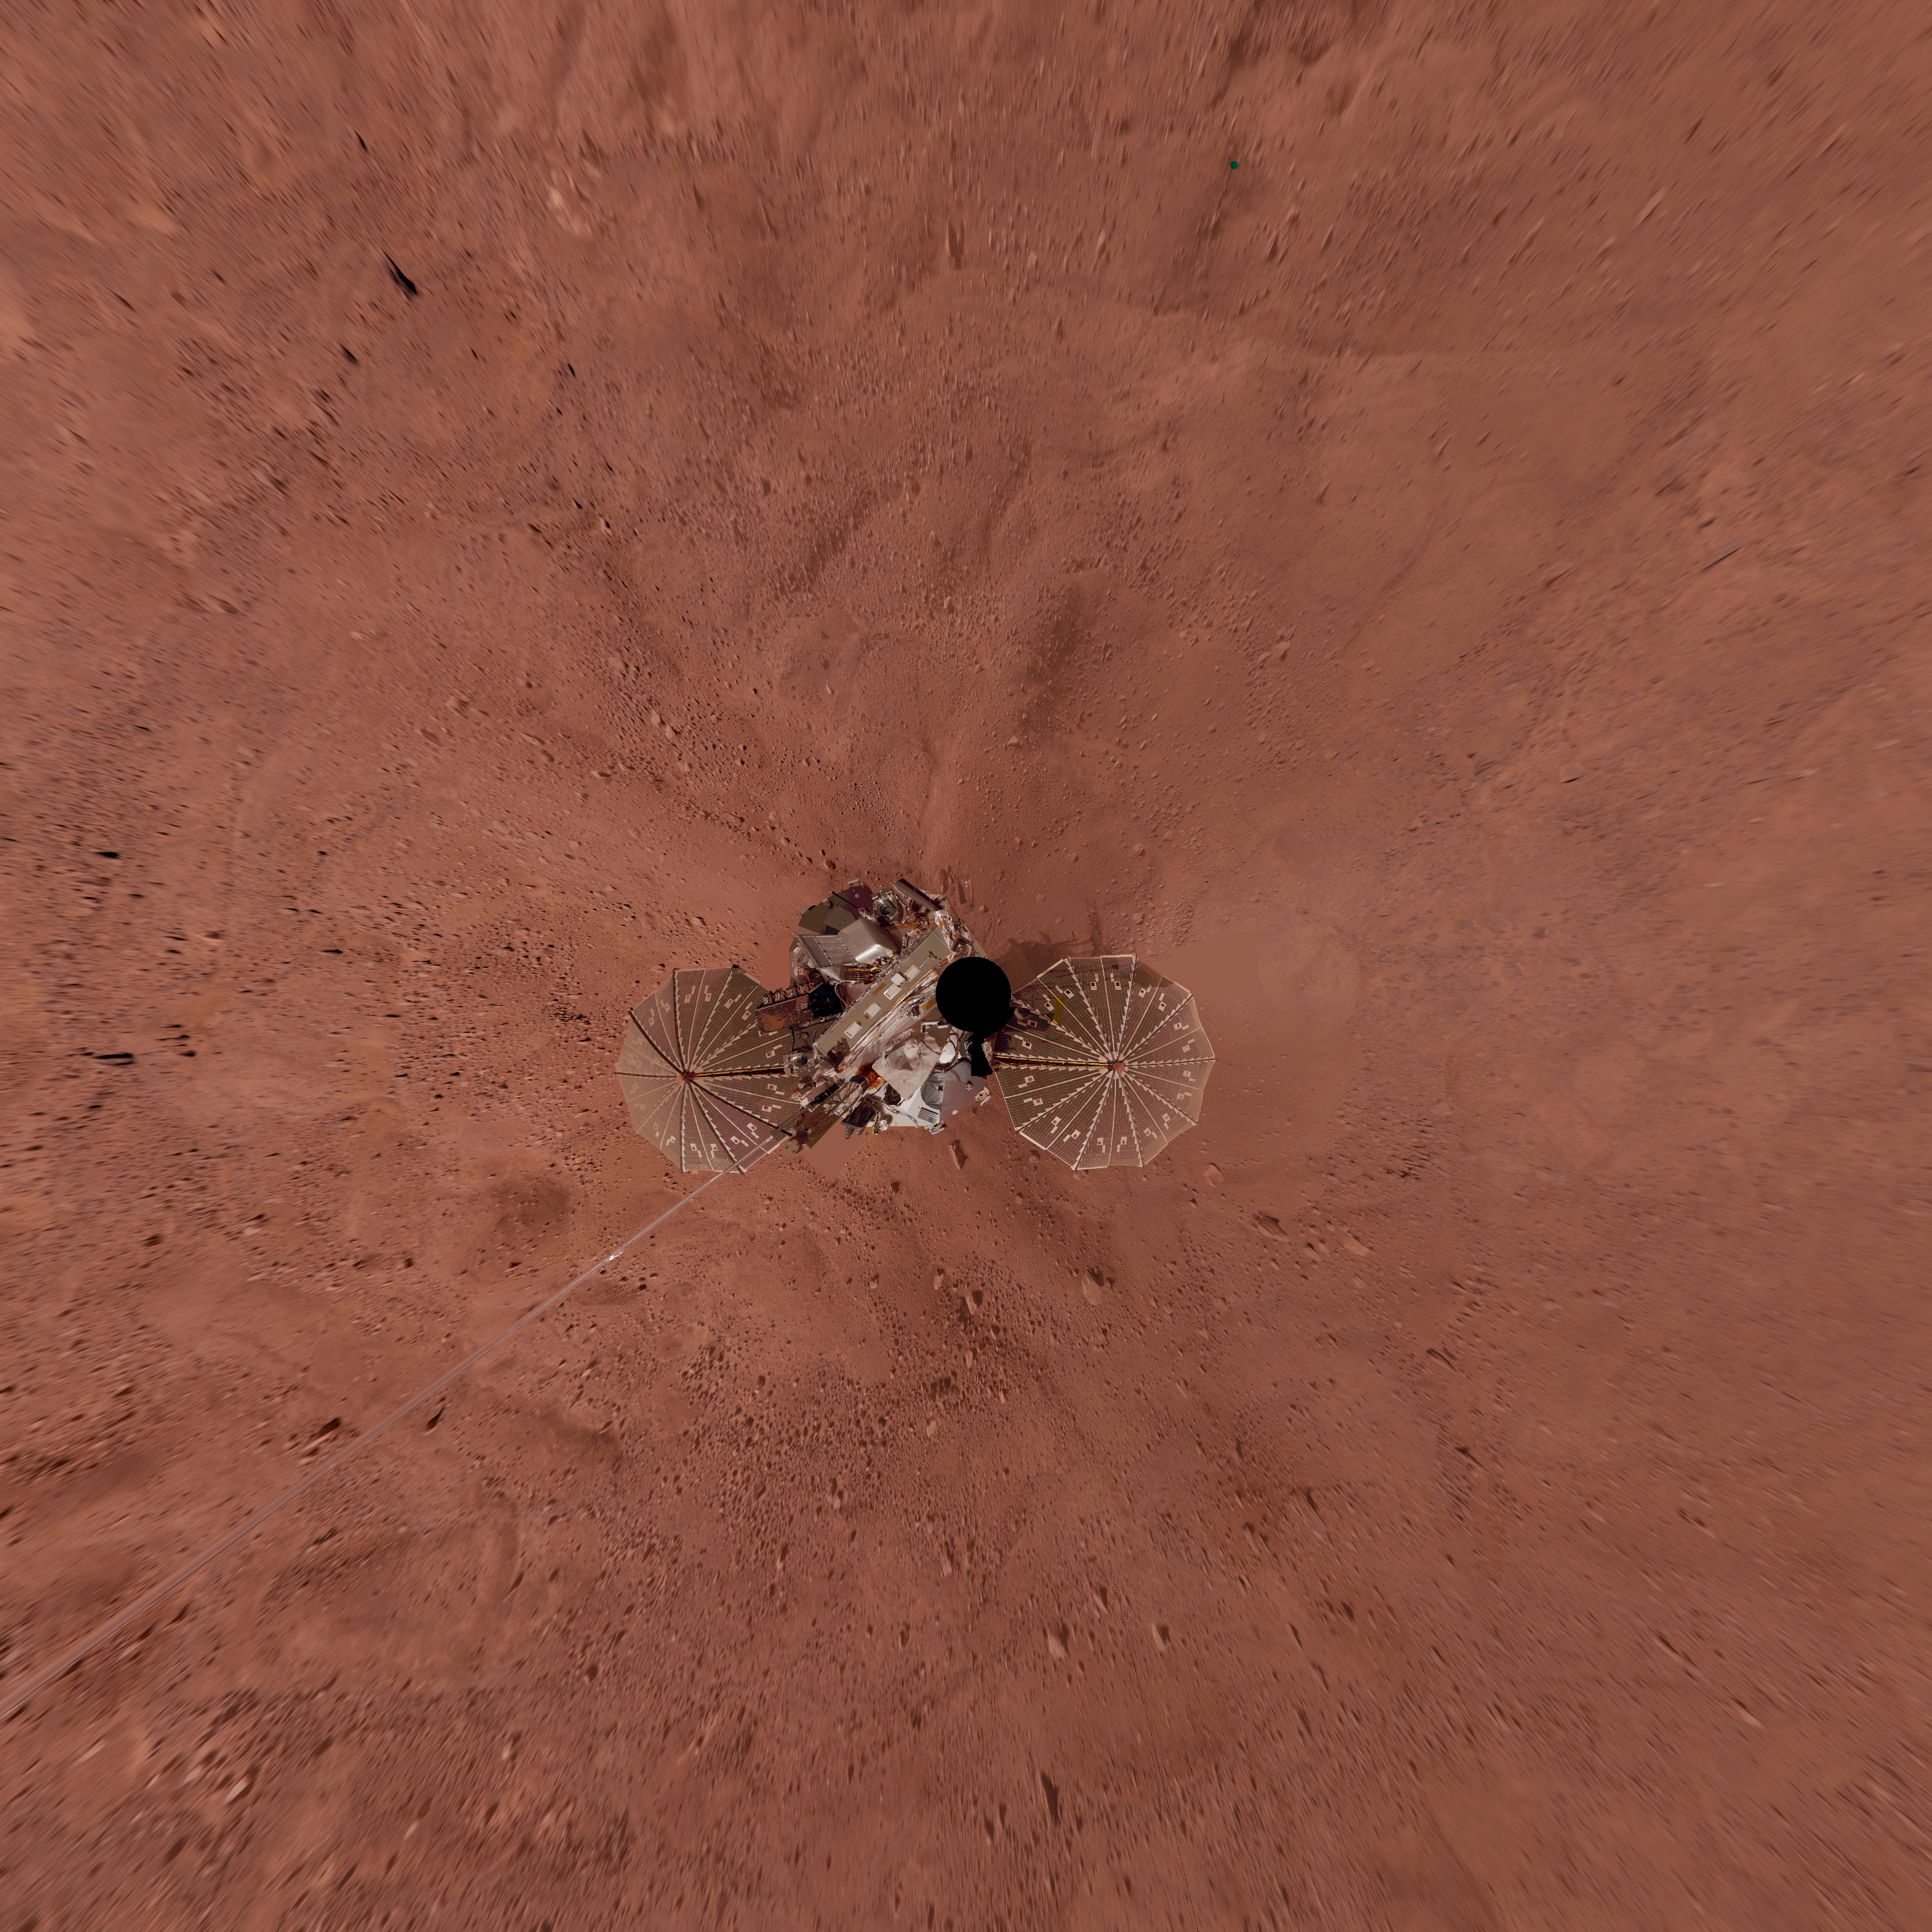

Phoenix Lander on Mars with Surrounding Terrain, Vertical Projection

This view is a vertical projection that combines more than 500 exposures taken by the Surface Stereo Imager camera on NASA’s Mars Phoenix Lander and projects them as if looking down from above.

The black circle on the spacecraft is where the camera itself is mounted on the lander, out of view in images taken by the camera. North is toward the top of the image. The height of the lander’s meteorology mast, extending toward the southwest, appears exaggerated because that mast is taller than the camera mast.

This view in approximately true color covers an area about 30 meters by 30 meters (about 100 feet by 100 feet). The landing site is at 68.22 degrees north latitude, 234.25 degrees east longitude on Mars.

The ground surface around the lander has polygonal patterning similar to patterns in permafrost areas on Earth.

This view comprises more than 100 different Stereo Surface Imager pointings, with images taken through three different filters at each pointing. The images were taken throughout the period from the 13th Martian day, or sol, after landing to the 47th sol (June 5 through July 12, 2008). The lander’s Robotic Arm is cut off in this mosaic view because component images were taken when the arm was out of the frame.

The Phoenix Mission is led by the University of Arizona, Tucson, on behalf of NASA. Project management of the mission is by NASA’s Jet Propulsion Laboratory, Pasadena, Calif. Spacecraft development is by Lockheed Martin Space Systems, Denver.

Photojournal Note: As planned, the Phoenix lander, which landed May 25, 2008 23:53 UTC, ended communications in November 2008, about six months after landing, when its solar panels ceased operating in the dark Martian winter.

Credit: NASA/JPL-Caltech/University of Arizona/Texas A&M University